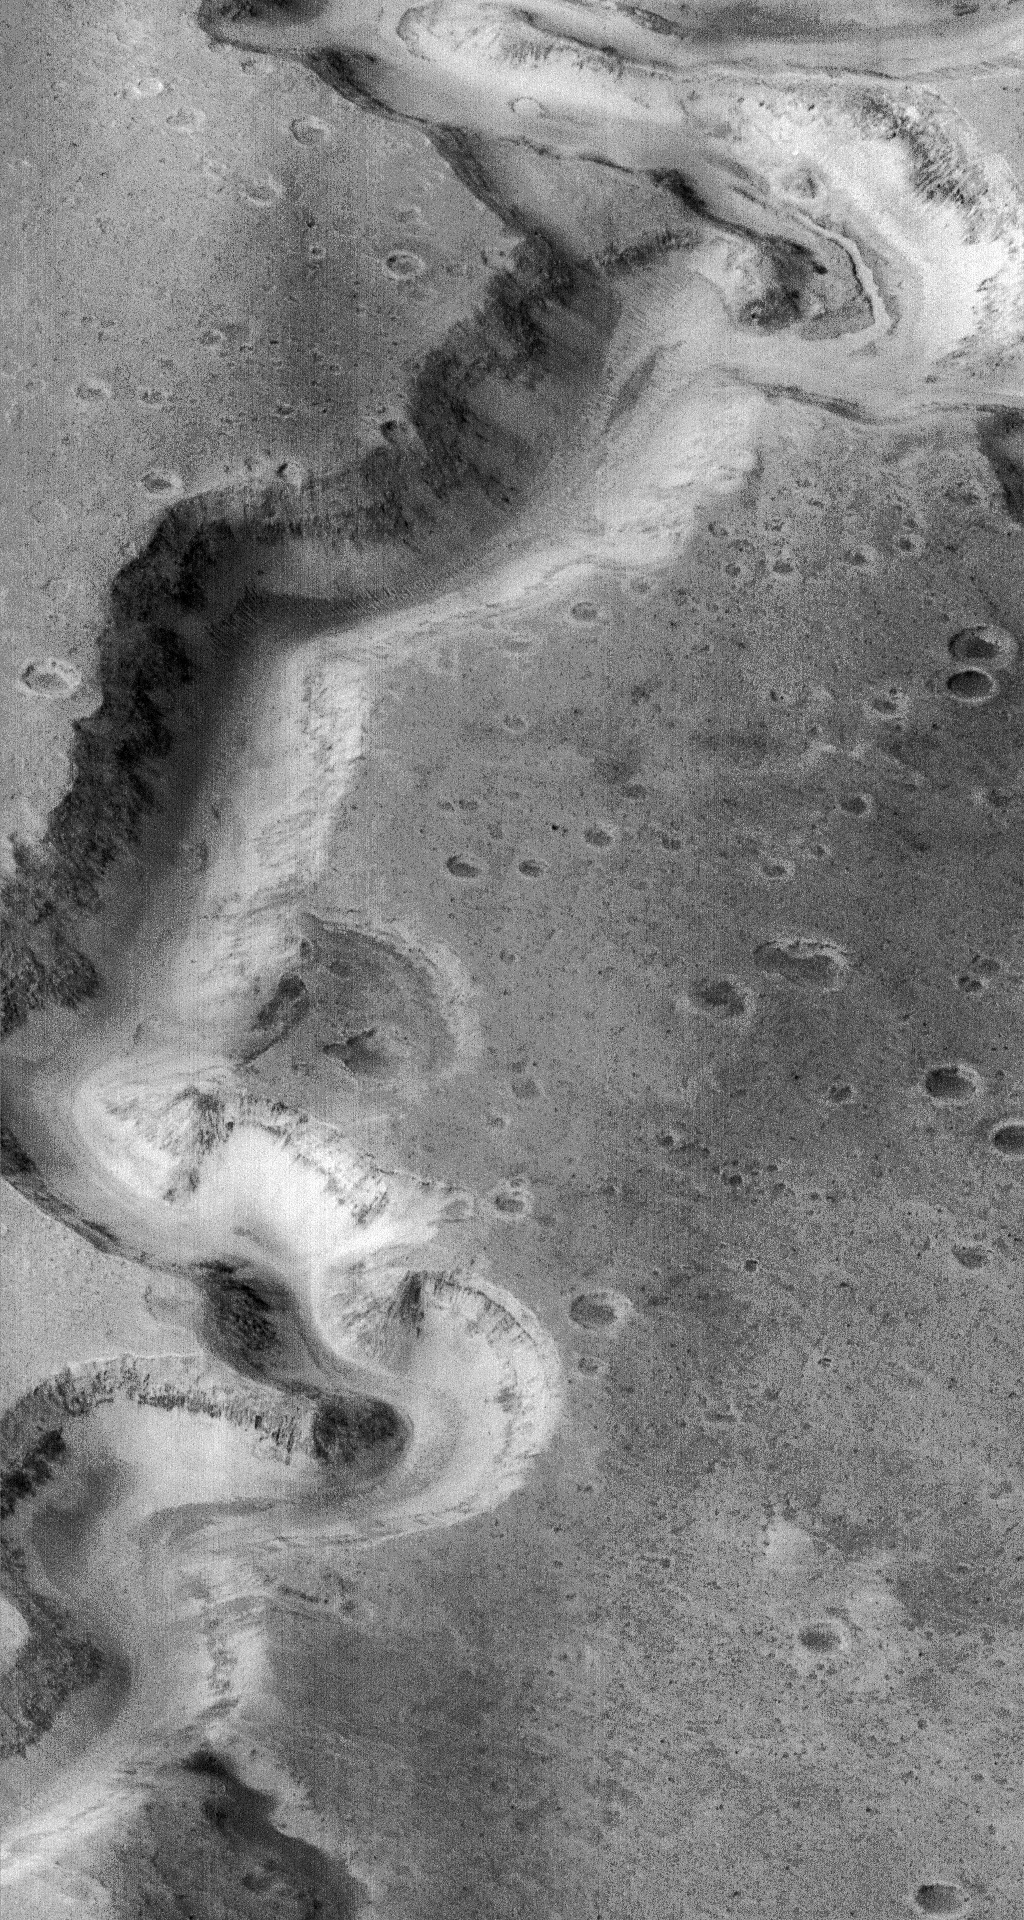

Nanedi Vallis: Sustained Water Flow? – High Resolution Image

This picture of a canyon on the Martian surface was obtained a few minutes after 10 PM PST, January 8, 1998 by the Mars Orbiter Camera (MOC), during the 87th orbit around Mars of the Mars Global Surveyor spacecraft. It shows the canyon of Nanedi Vallis, one of the Martian valley systems cutting through cratered plains in the Xanthe Terra region of Mars. The picture covers an area 9.8 km by 18.5 km (6.1 mi by 11.5 mi), and features as small as 12 m (39 ft) can be seen. The canyon is about 2.5 km (1.6 mi) wide. Rocky outcrops are found along the upper canyon walls; weathered debris found on the lower canyon slopes and along the canyon floor. The origin of this canyon is enigmatic: some features, such as terraces within the canyon (as seen near the top of the frame) and the small 200 m (660 ft) wide channel (also seen near the top of the frame) suggest continual fluid flow and downcutting. Other features, such as the lack of a contributing pattern of smaller channels on the surface surrounding the canyon, box-headed tributaries, and the size and tightness of the apparent meanders (as seen, for example, in the Viking image 89A32), suggest formation by collapse. It is likely that both continual flow and collapse have been responsible for the canyon as it now appears. Further observations, especially in areas west of the present image, will be used to help separate the relative effects of these and other potential formation and modification processes.

Malin Space Science Systems (MSSS) and the California Institute of Technology built the MOC using spare hardware from the Mars Observer mission. MSSS operates the camera from its facilities in San Diego, CA. The Jet Propulsion Laboratory’s Mars Surveyor Operations Project operates the Mars Global Surveyor spacecraft with its industrial partner, Lockheed Martin Astronautics, from facilities in Pasadena, CA and Denver, CO.

Credit: NASA/JPL/Malin Space Science Systems